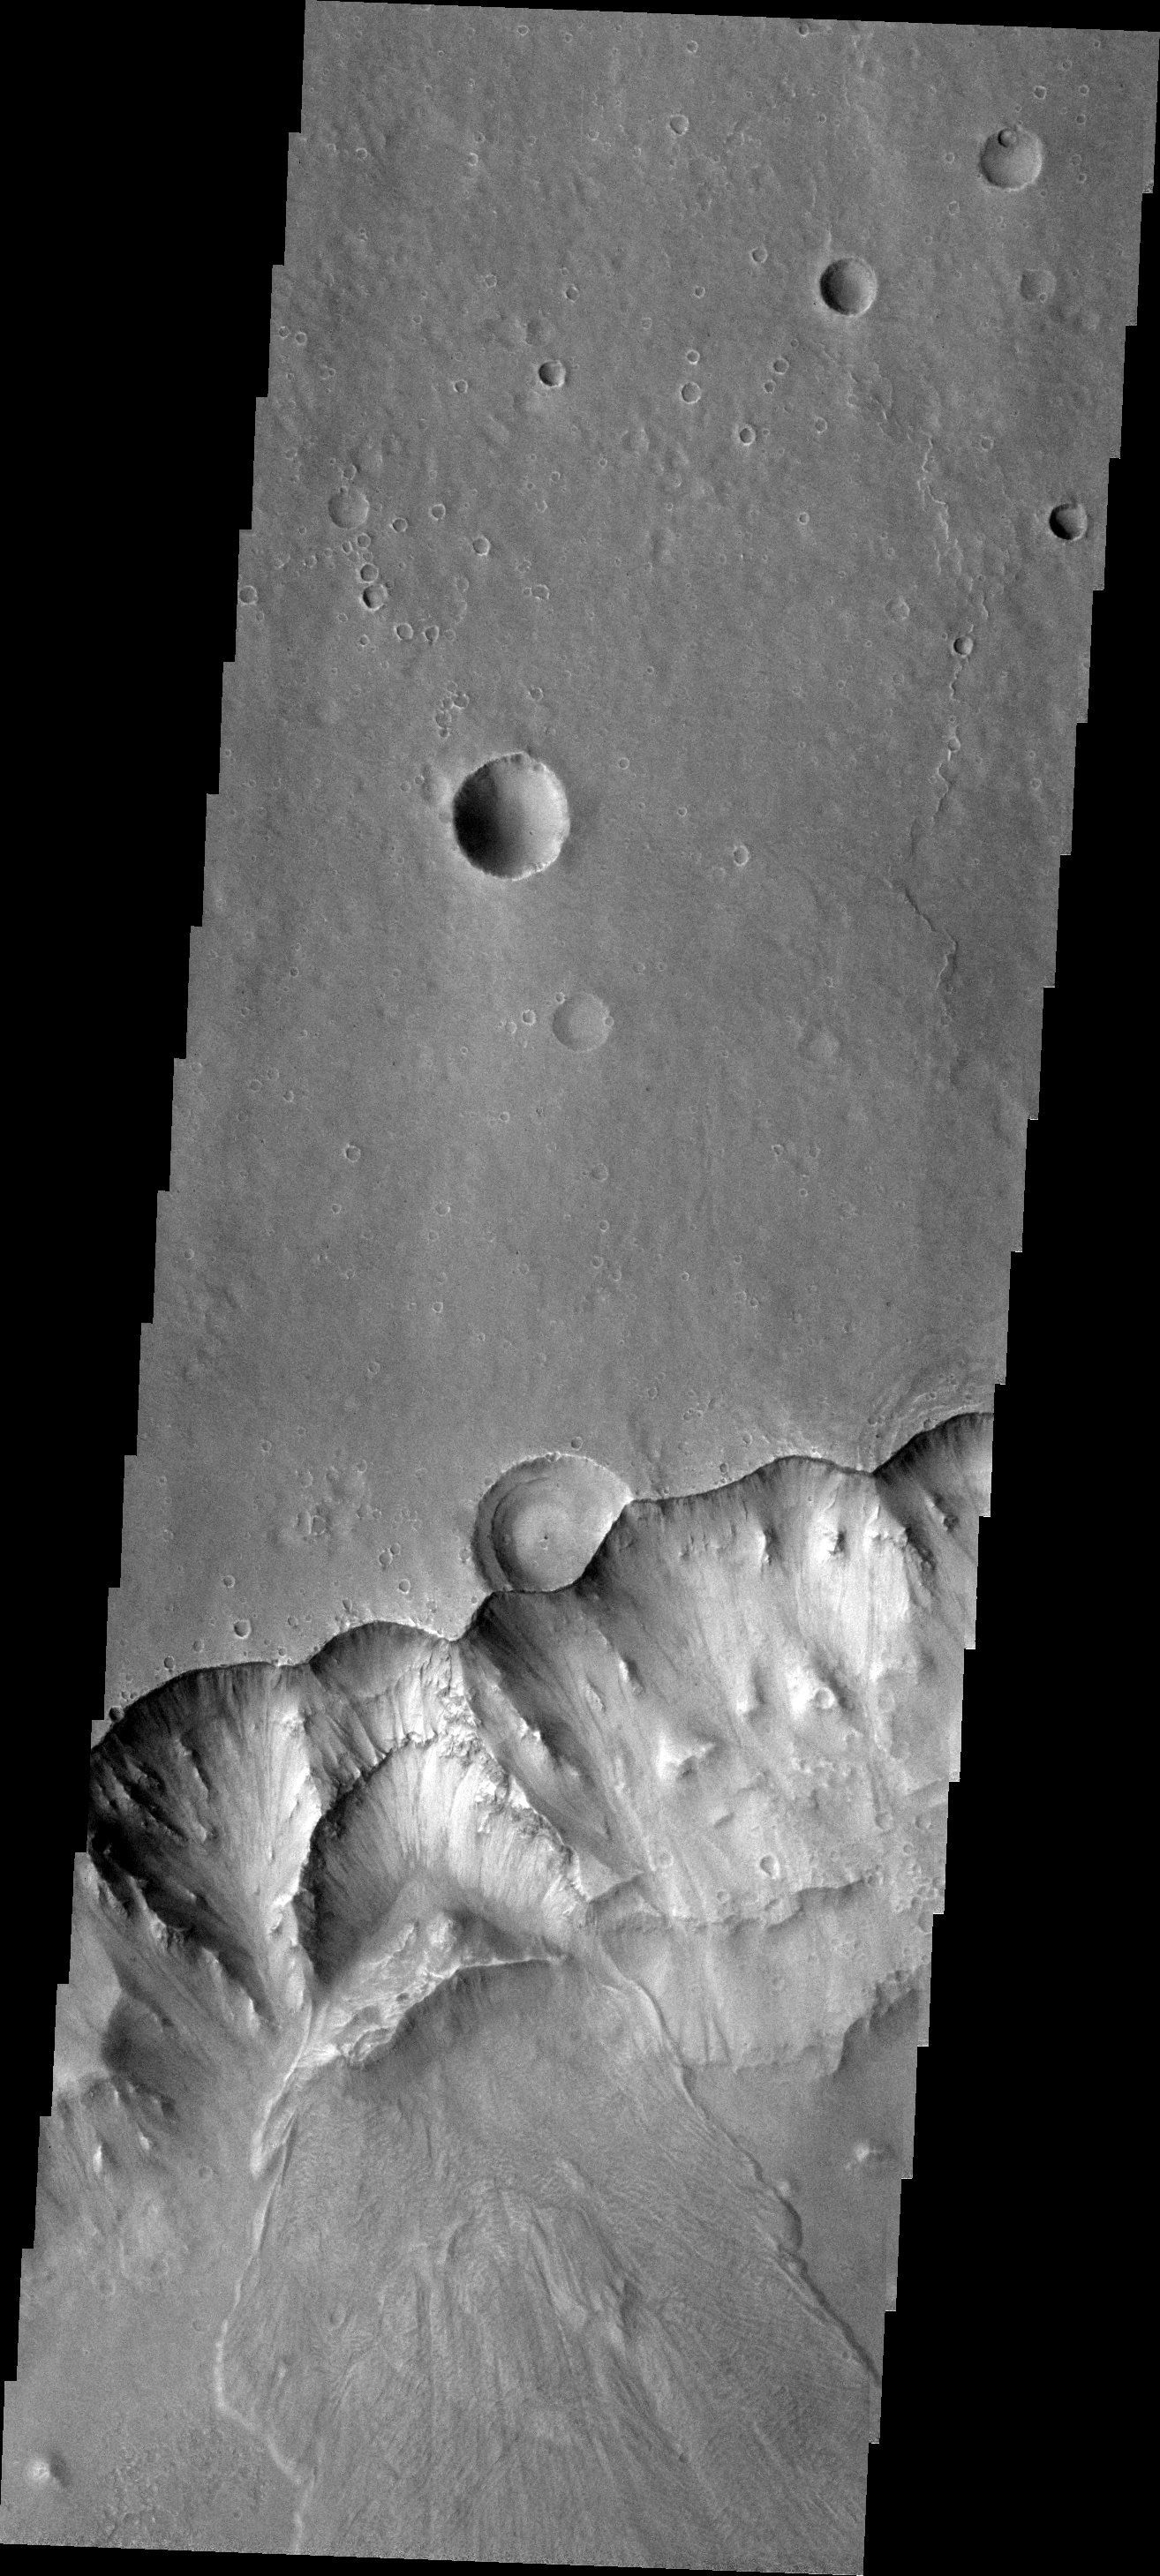

Landslide

This VIS image shows a landslide in Capri Chasma.

Image information: VIS instrument. Latitude -7.5N, Longitude 318.7E. 18 meter/pixel resolution.

Please see the THEMIS Data Citation Note for details on crediting THEMIS images.

Note: this THEMIS visual image has not been radiometrically nor geometrically calibrated for this preliminary release. An empirical correction has been performed to remove instrumental effects. A linear shift has been applied in the cross-track and down-track direction to approximate spacecraft and planetary motion. Fully calibrated and geometrically projected images will be released through the Planetary Data System in accordance with Project policies at a later time.

NASA’s Jet Propulsion Laboratory manages the 2001 Mars Odyssey mission for NASA’s Office of Space Science, Washington, D.C. The Thermal Emission Imaging System (THEMIS) was developed by Arizona State University, Tempe, in collaboration with Raytheon Santa Barbara Remote Sensing. The THEMIS investigation is led by Dr. Philip Christensen at Arizona State University. Lockheed Martin Astronautics, Denver, is the prime contractor for the Odyssey project, and developed and built the orbiter. Mission operations are conducted jointly from Lockheed Martin and from JPL, a division of the California Institute of Technology in Pasadena.

Credit: NASA/JPL/ASU